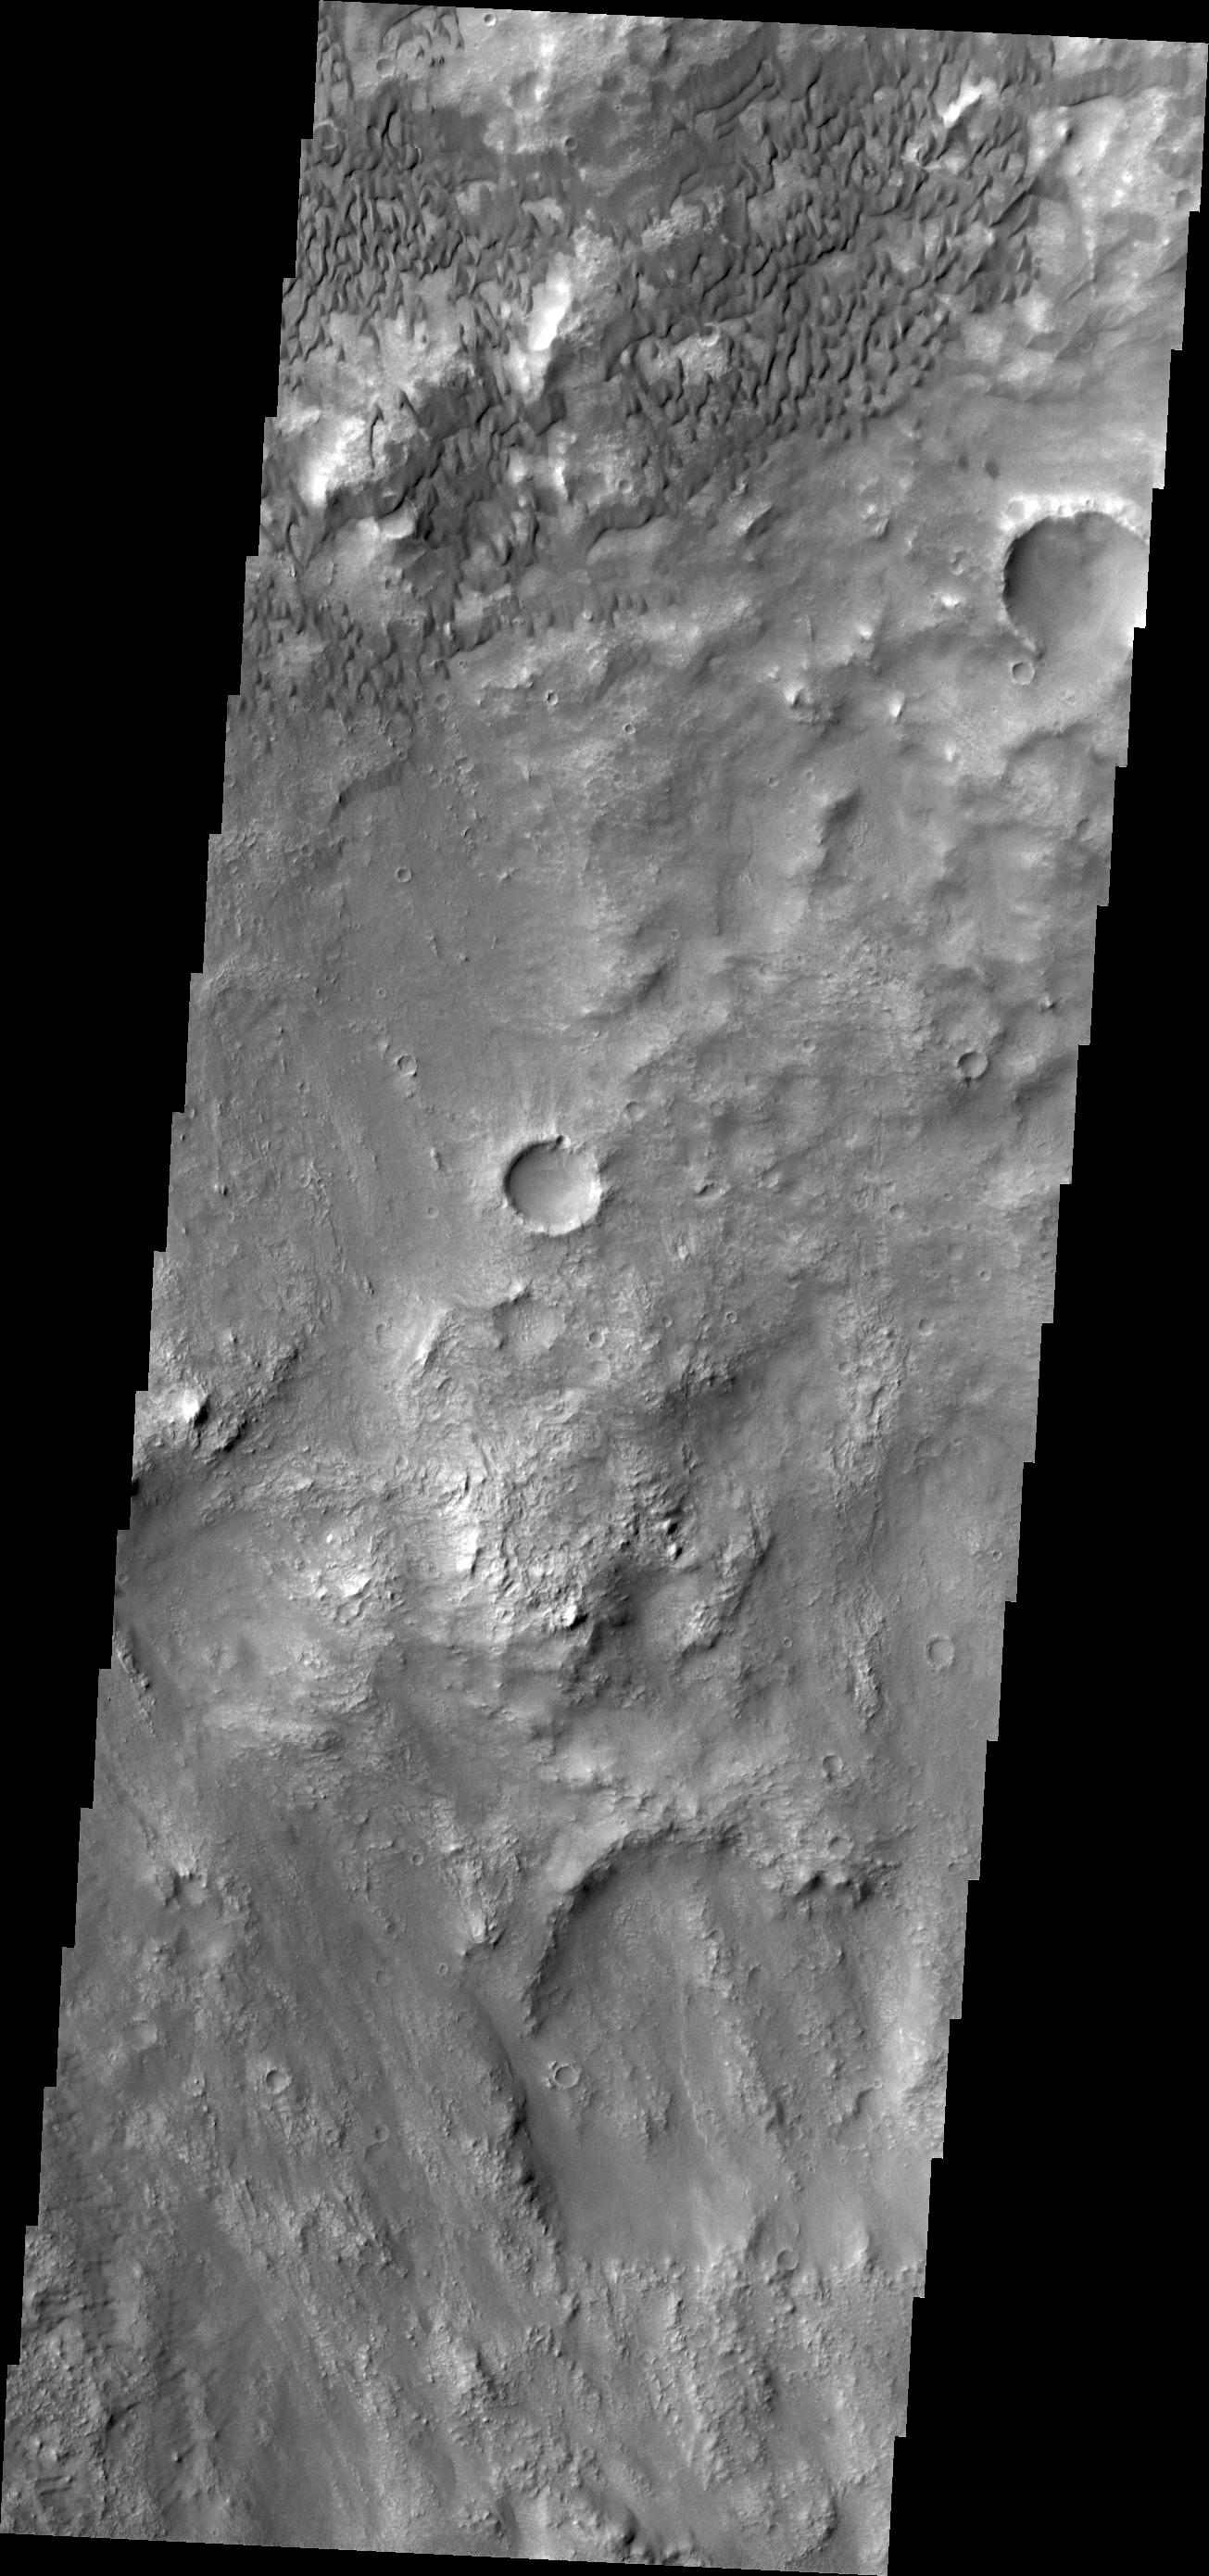

Herschel Crater Dunes

The dunes in this VIS image are located on the floor of Herschel Crater.

Credit: NASA/JPL/ASU